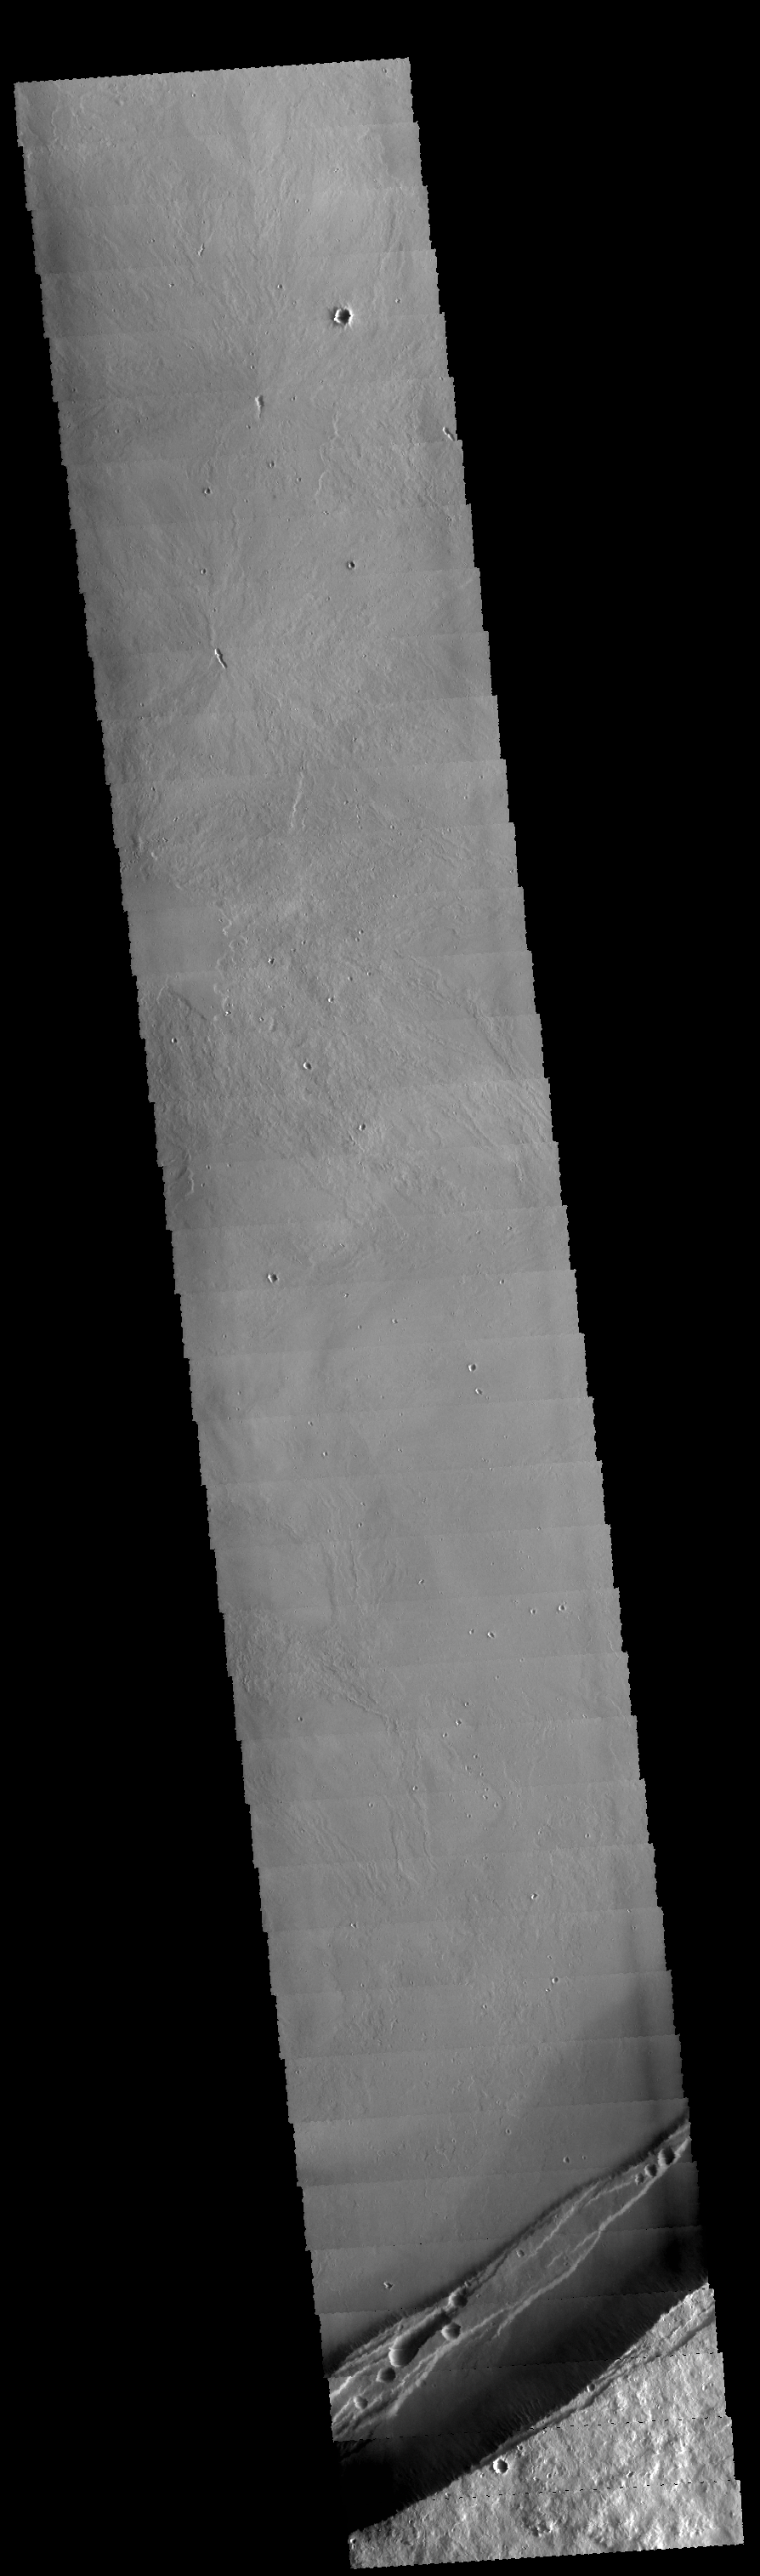

Arsia Mons

Today’s VIS image shows part of the caldera at the summit of Arsia Mons.

Credit: NASA/JPL-Caltech/ASU